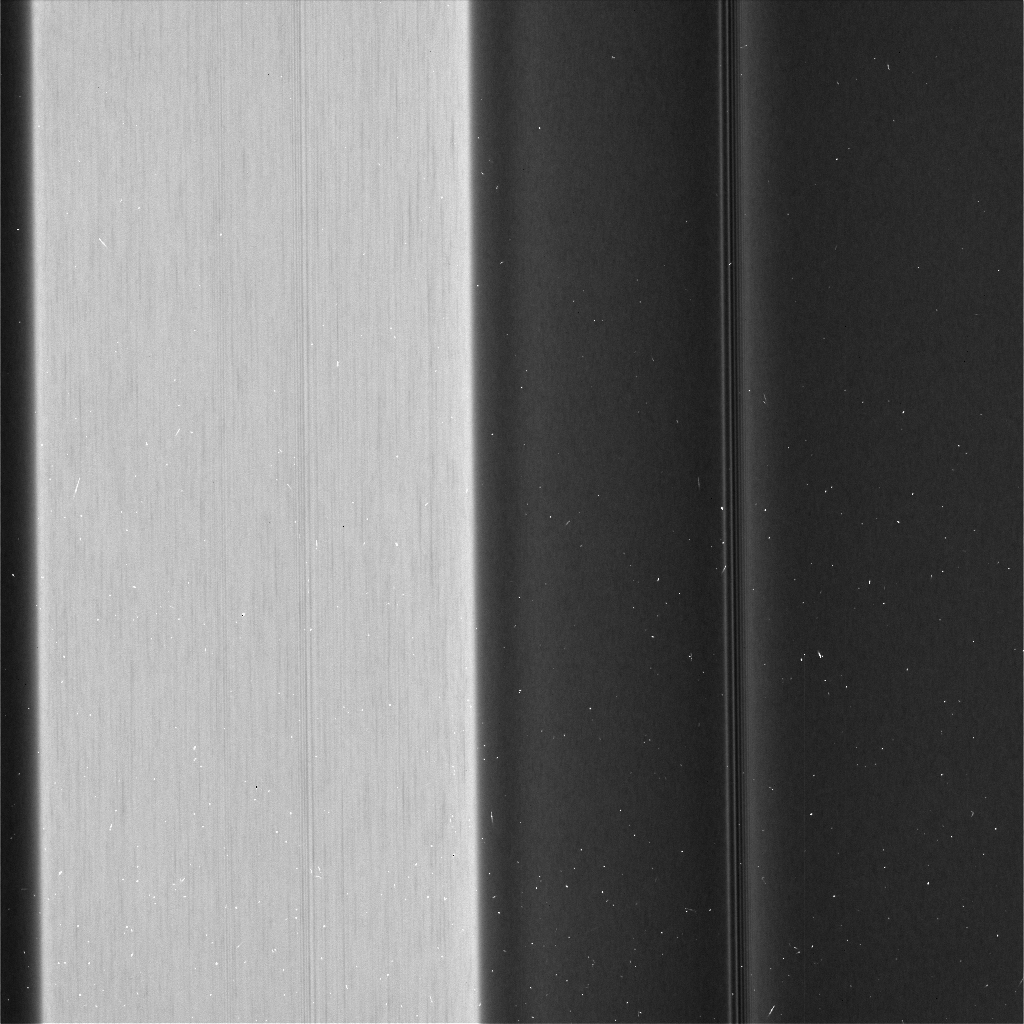

More Textures in the C Ring

Figure 1

Recent images of features in Saturn’s C ring called “plateaus” have deepened the mystery surrounding them. It turns out that these bright bands have a streaky texture that is very different from the textures of the regions around them.

(See PIA03550 for a labeled diagram of the rings, and see PIA06540 and PIA08855 for more distant views of the C ring and its plateaus.)

The central feature in this image, called Plateau P5, is found approximately 52,700 miles (84,800 kilometers) from Saturn’s center. It is situated amid some undulating structure that characterizes this region of the C ring. None of this structure is well understood.

This image, especially the enhanced version (Figure 1), reveals that the plateau itself is shot through with elongated streaks. This provides information about ways in which the ring particles are interacting with each other, though scientists have not yet worked out what it all means. A more clumpy texture, similar to the “straw” seen previously in the A ring (see PIA21060), can be perceived in the surrounding structure, though not as clearly as in PIA21619.

Plateau regions are brighter than their surroundings, and have sharp edges. Recent evidence indicates that the plateaus do not actually contain more material than their surroundings, nor are they different in their chemical composition, which would mean that their greater brightness is likely due to smaller particle sizes. (If a given amount of mass is broken into smaller particles, it will spread out more [i.e., it will have more surface area].) These texture differences may give a clue about processes at the particle level that create the larger structures that Cassini has observed from greater distance throughout its mission at Saturn.

These images were taken with the camera moving in sync with the orbits of individual ring particles. Therefore, any elongated structures are truly there in the rings, and are not an artifact of particles moving during the exposure (i.e., smear).

In order to create the enhanced image (Figure 1), the large-scale brightness structure of the first image was averaged and then subtracted. What remains are any compact or local structures, including the textures discussed above. Also more visible in the enhanced image are small blemishes, including long, thin vertical lines that come from defects in the camera and short slanted lines that are smeared stars.

This image was taken on the unilluminated side of the rings, with sunlight filtering through the rings as it would through a translucent bathroom window. Brighter regions in the image indicate more material scattering light toward the camera.

This image was taken on May 29, 2017, with the Cassini spacecraft narrow-angle camera. The image was acquired on the sunlit side of the rings from a distance of about 39,800 miles (64,100 kilometers) away from the area pictured. The image scale is 1,460 feet (445 meters) per pixel. The phase angle, or sun-ring-spacecraft angle, is 137 degrees.

The Cassini mission is a cooperative project of NASA, ESA (the European Space Agency) and the Italian Space Agency. The Jet Propulsion Laboratory, a division of Caltech in Pasadena, manages the mission for NASA’s Science Mission Directorate, Washington. The Cassini orbiter and its two onboard cameras were designed, developed and assembled at JPL. The imaging operations center is based at the Space Science Institute in Boulder, Colorado.

Credit: NASA/JPL-Caltech/Space Science Institute